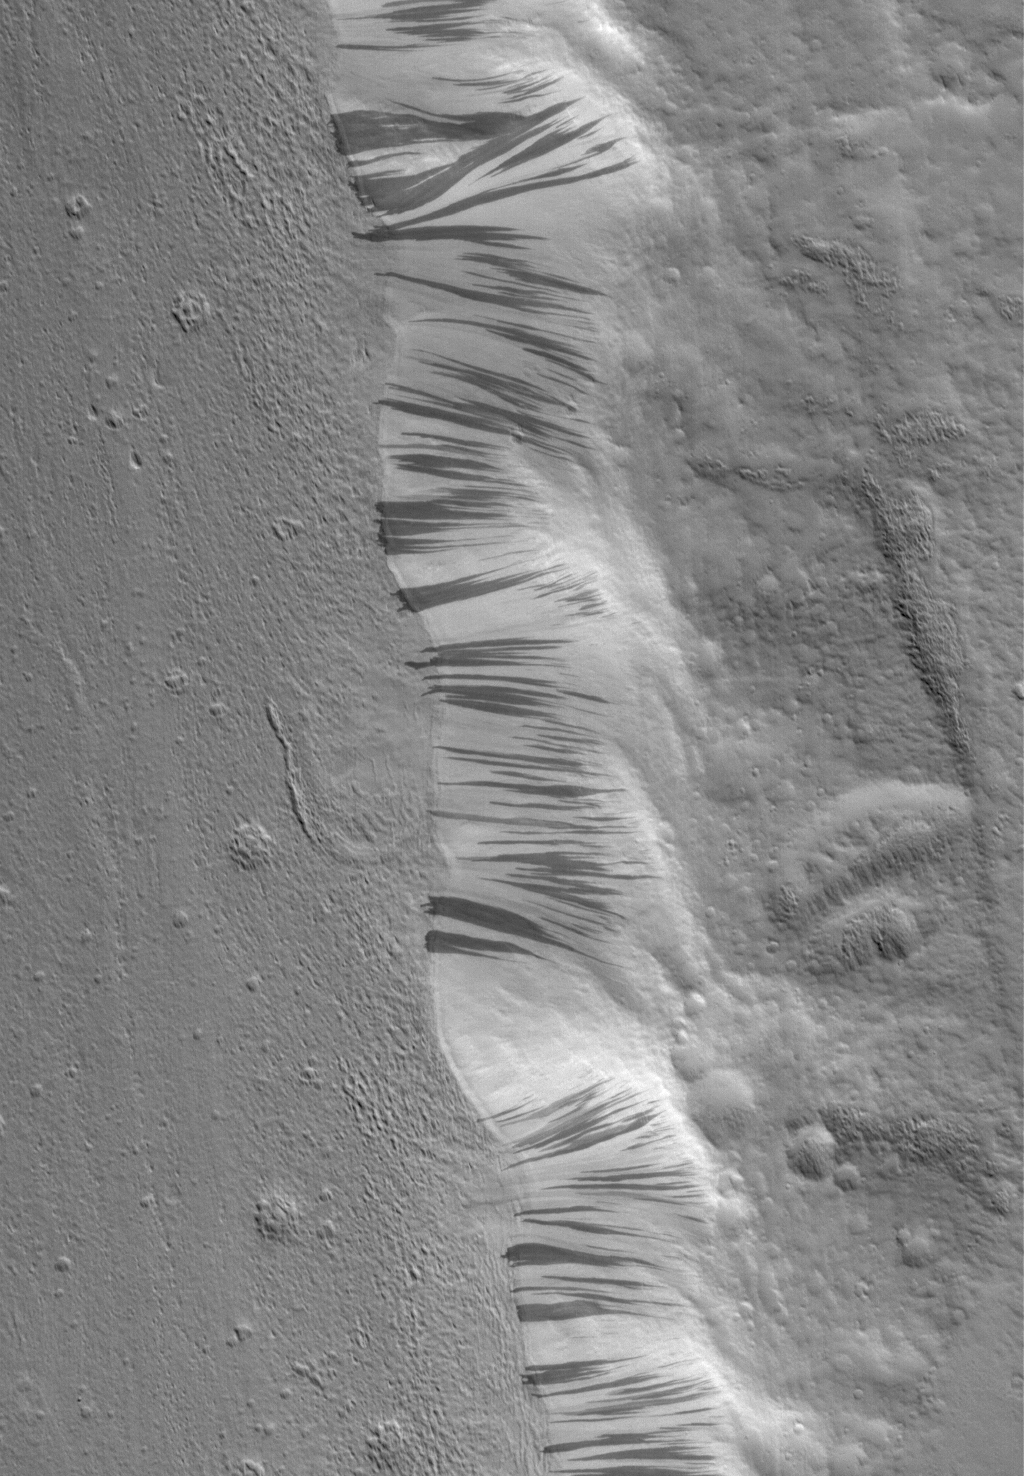

Acheron Trough

12 May 2006
This Mars Global Surveyor (MGS) Mars Orbiter Camera (MOC) image shows a portion of the floor and wall of a trough in the Acheron Fossae region of Mars. Mass movements of dry dust, which appears to mantle much of the scene, have created the dark slope streaks on the wall of the trough.

Location near: 37.5°N, 131.0°W
Image width: ~3 km (~1.9 mi)
Illumination from: lower left
Season: Northern Winter

Credit: NASA/JPL/Malin Space Science Systems